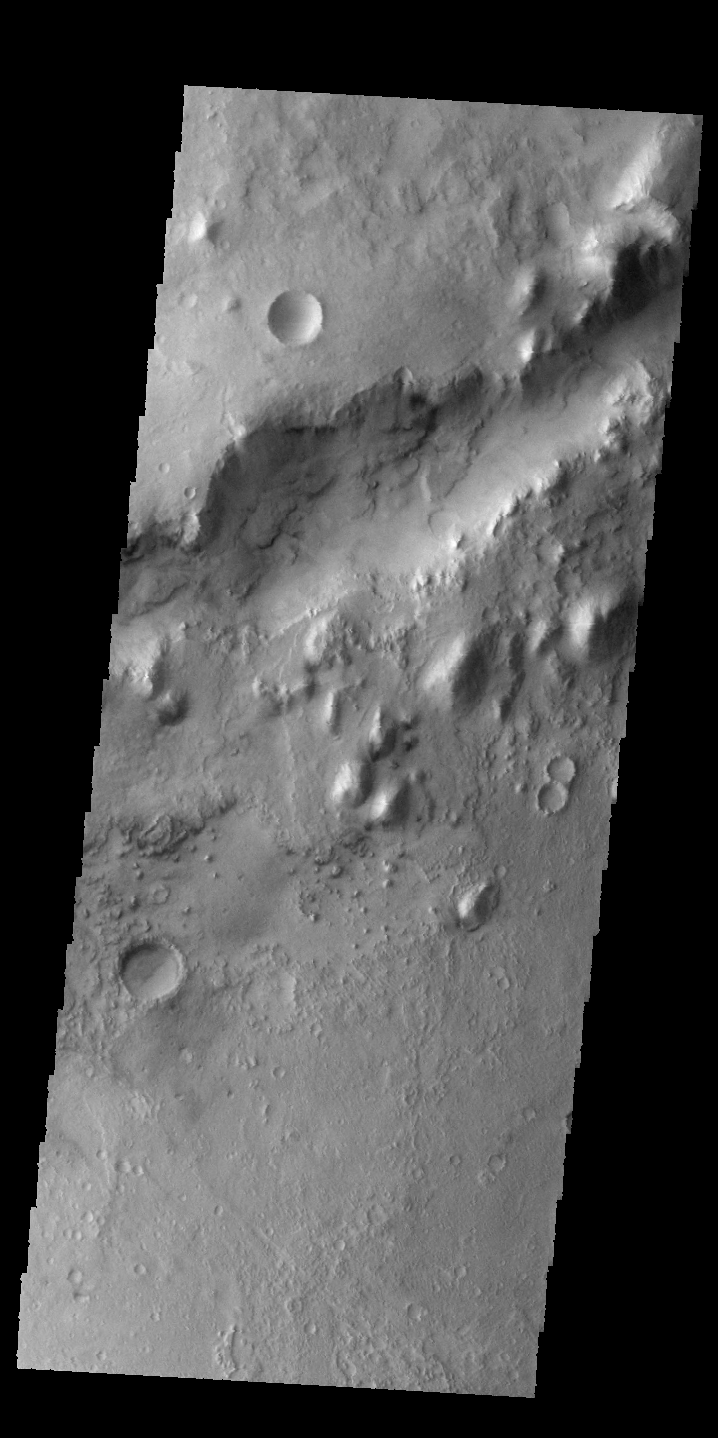

Nili Fossae

The linear depression in today’s VIS image is part of Nili Fossae.

Credit: NASA/JPL-Caltech/ASU